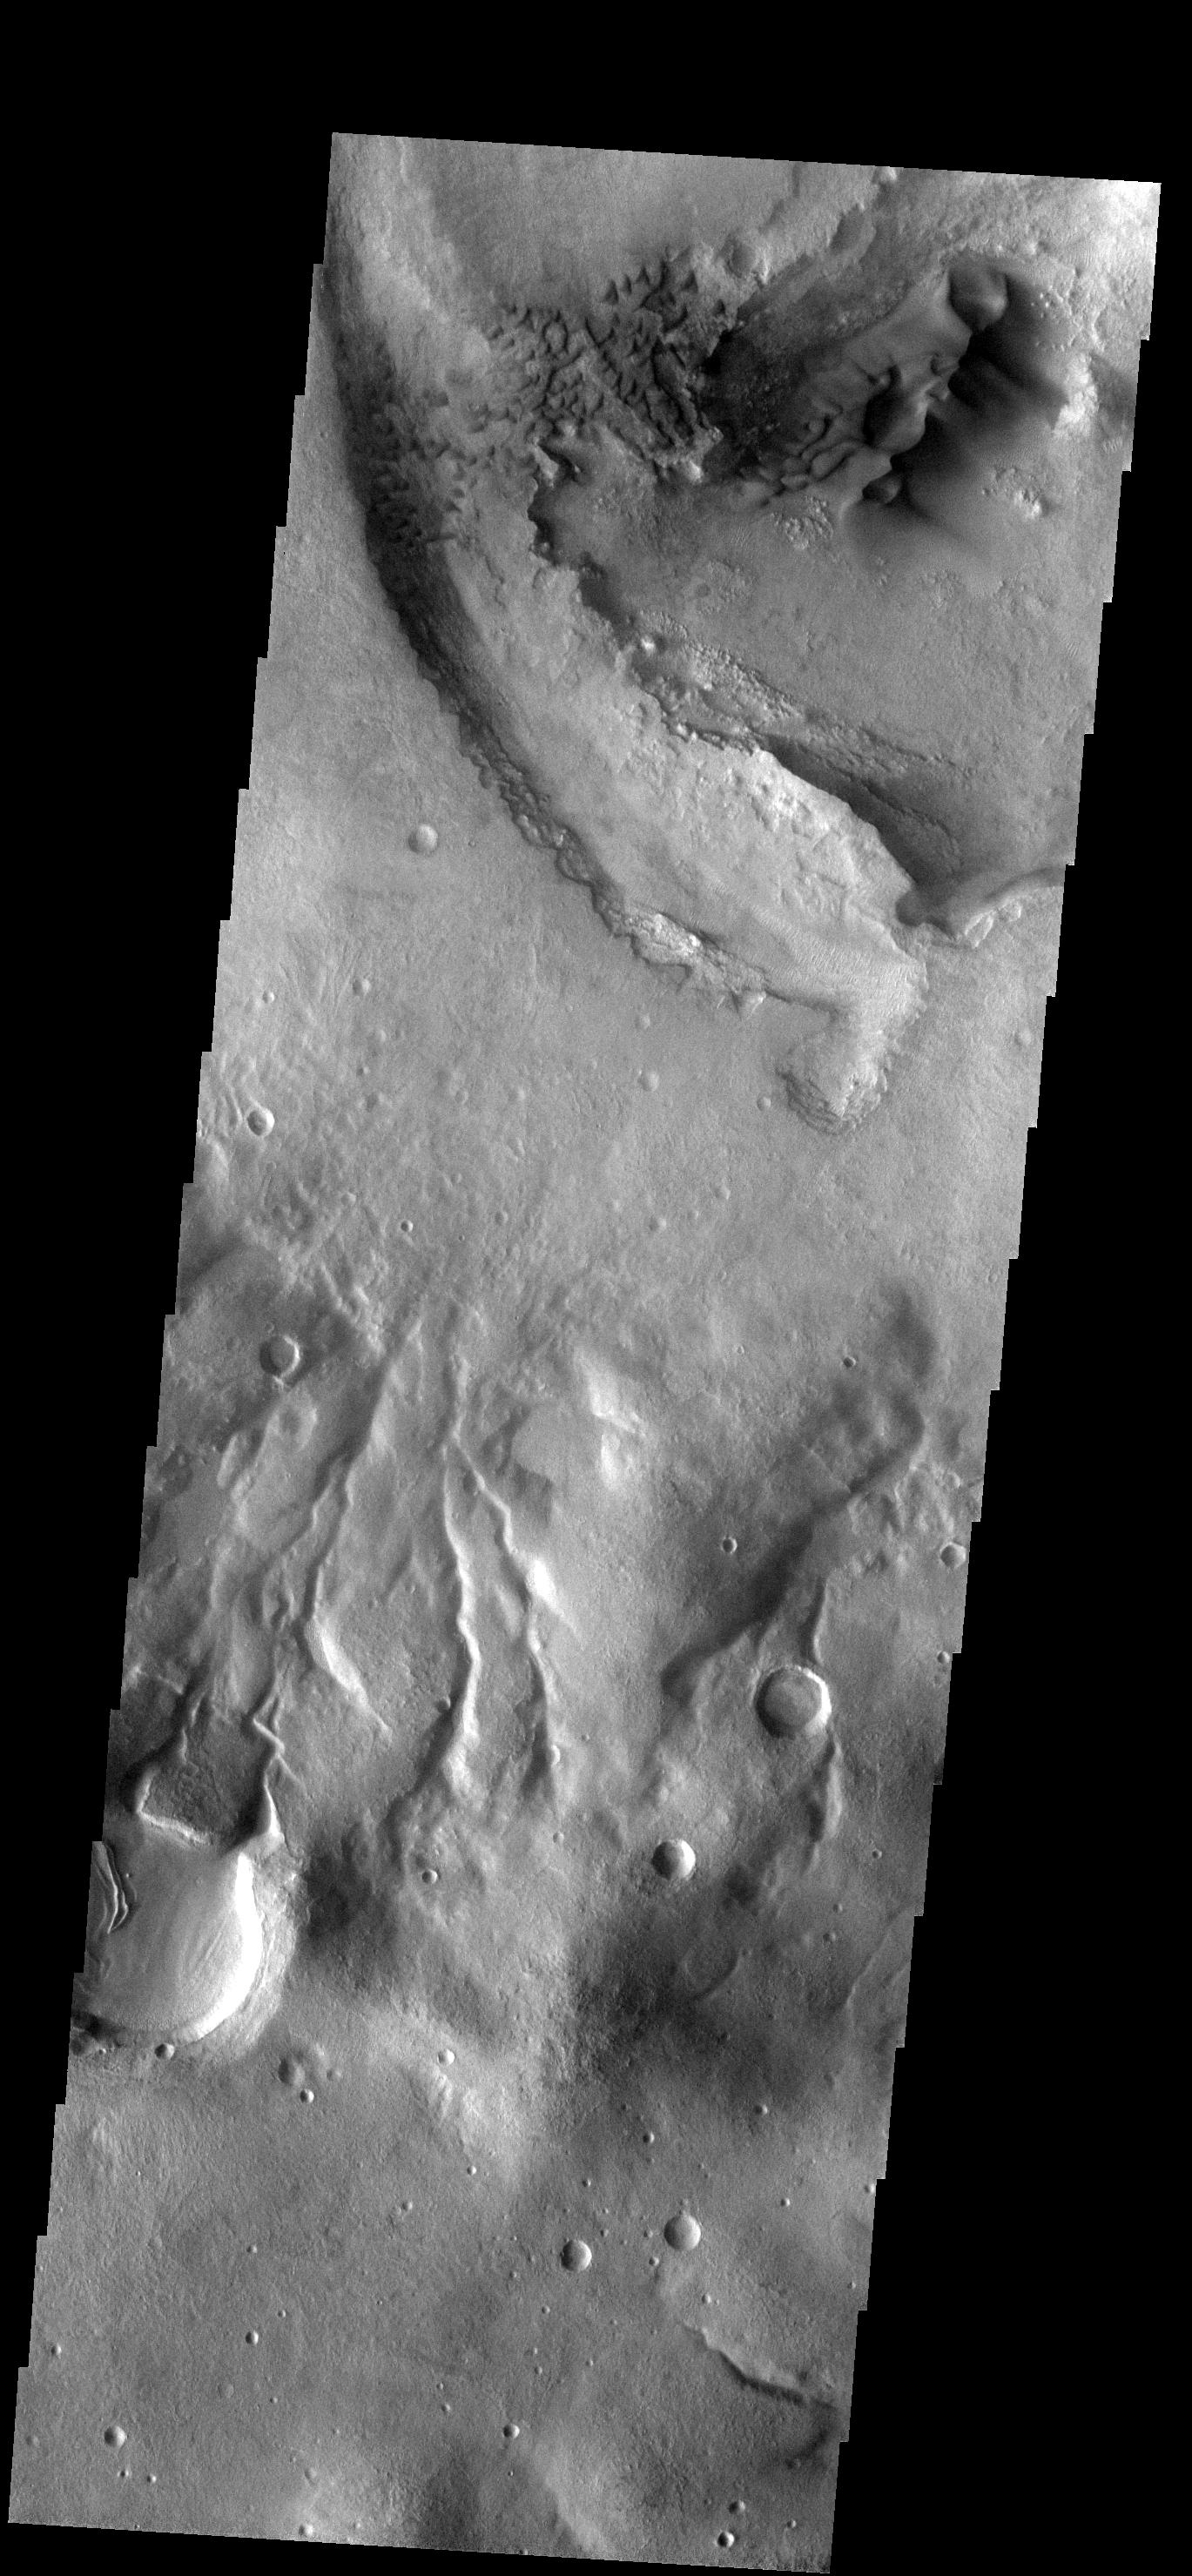

Dunes

These dark dunes are located on the floor of an unnamed crater north of Rabe Crater.

Image information: VIS instrument. Latitude -37.8N, Longitude 33.1E. 17 meter/pixel resolution.

Please see the THEMIS Data Citation Note for details on crediting THEMIS images.

Note: this THEMIS visual image has not been radiometrically nor geometrically calibrated for this preliminary release. An empirical correction has been performed to remove instrumental effects. A linear shift has been applied in the cross-track and down-track direction to approximate spacecraft and planetary motion. Fully calibrated and geometrically projected images will be released through the Planetary Data System in accordance with Project policies at a later time.

NASA’s Jet Propulsion Laboratory manages the 2001 Mars Odyssey mission for NASA’s Office of Space Science, Washington, D.C. The Thermal Emission Imaging System (THEMIS) was developed by Arizona State University, Tempe, in collaboration with Raytheon Santa Barbara Remote Sensing. The THEMIS investigation is led by Dr. Philip Christensen at Arizona State University. Lockheed Martin Astronautics, Denver, is the prime contractor for the Odyssey project, and developed and built the orbiter. Mission operations are conducted jointly from Lockheed Martin and from JPL, a division of the California Institute of Technology in Pasadena.

Credit: NASA/JPL/ASU